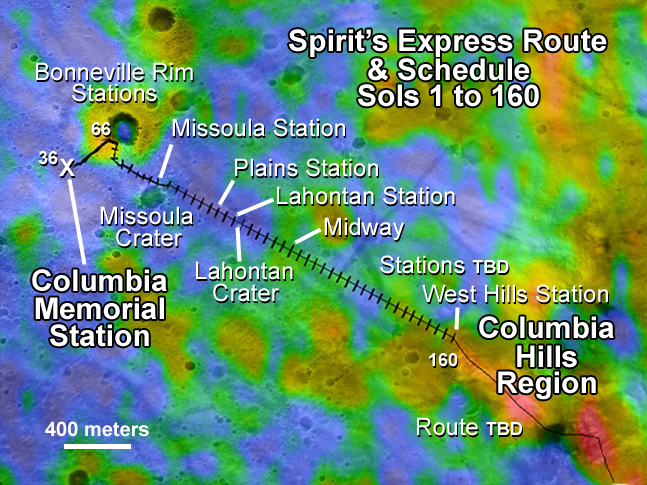

Spirit’s Express Route to ‘Columbia Hills’

This map illustrates the Mars Exploration Rover Spirit’s position as of sol 112 (April 26, 2004), near the crater called “Missoula.” Like a train on a tight schedule, Spirit will make regular stops along the way to its ultimate destination, the “Columbia Hills.” At each stop, or “station,” the rover will briefly analyze the area’s rocks and soils. Each tick mark on the rover’s route represents one sol’s worth of travel, or about 60 to 70 meters (200 to 230 feet). Rover planners estimate that Spirit will reach the hills around mid-June. Presently, the rover is stopped at a site called “Plains Station.”

The color thermal data show how well different surface features hold onto heat. Red indicates warmth; blue indicates coolness. Areas with higher temperatures are more likely to be rocky, as rocks absorb heat. Lower temperatures denote small particles and fewer rocks. During its traverse, Spirit will document the causes of these temperature variations.

The map comprises data from the camera on NASA’s Mars Global Surveyor orbiter and the thermal emission imaging system on NASA’s Mars Odyssey orbiter.

Credit: NASA/JPL/ASU/MSSS/Ames